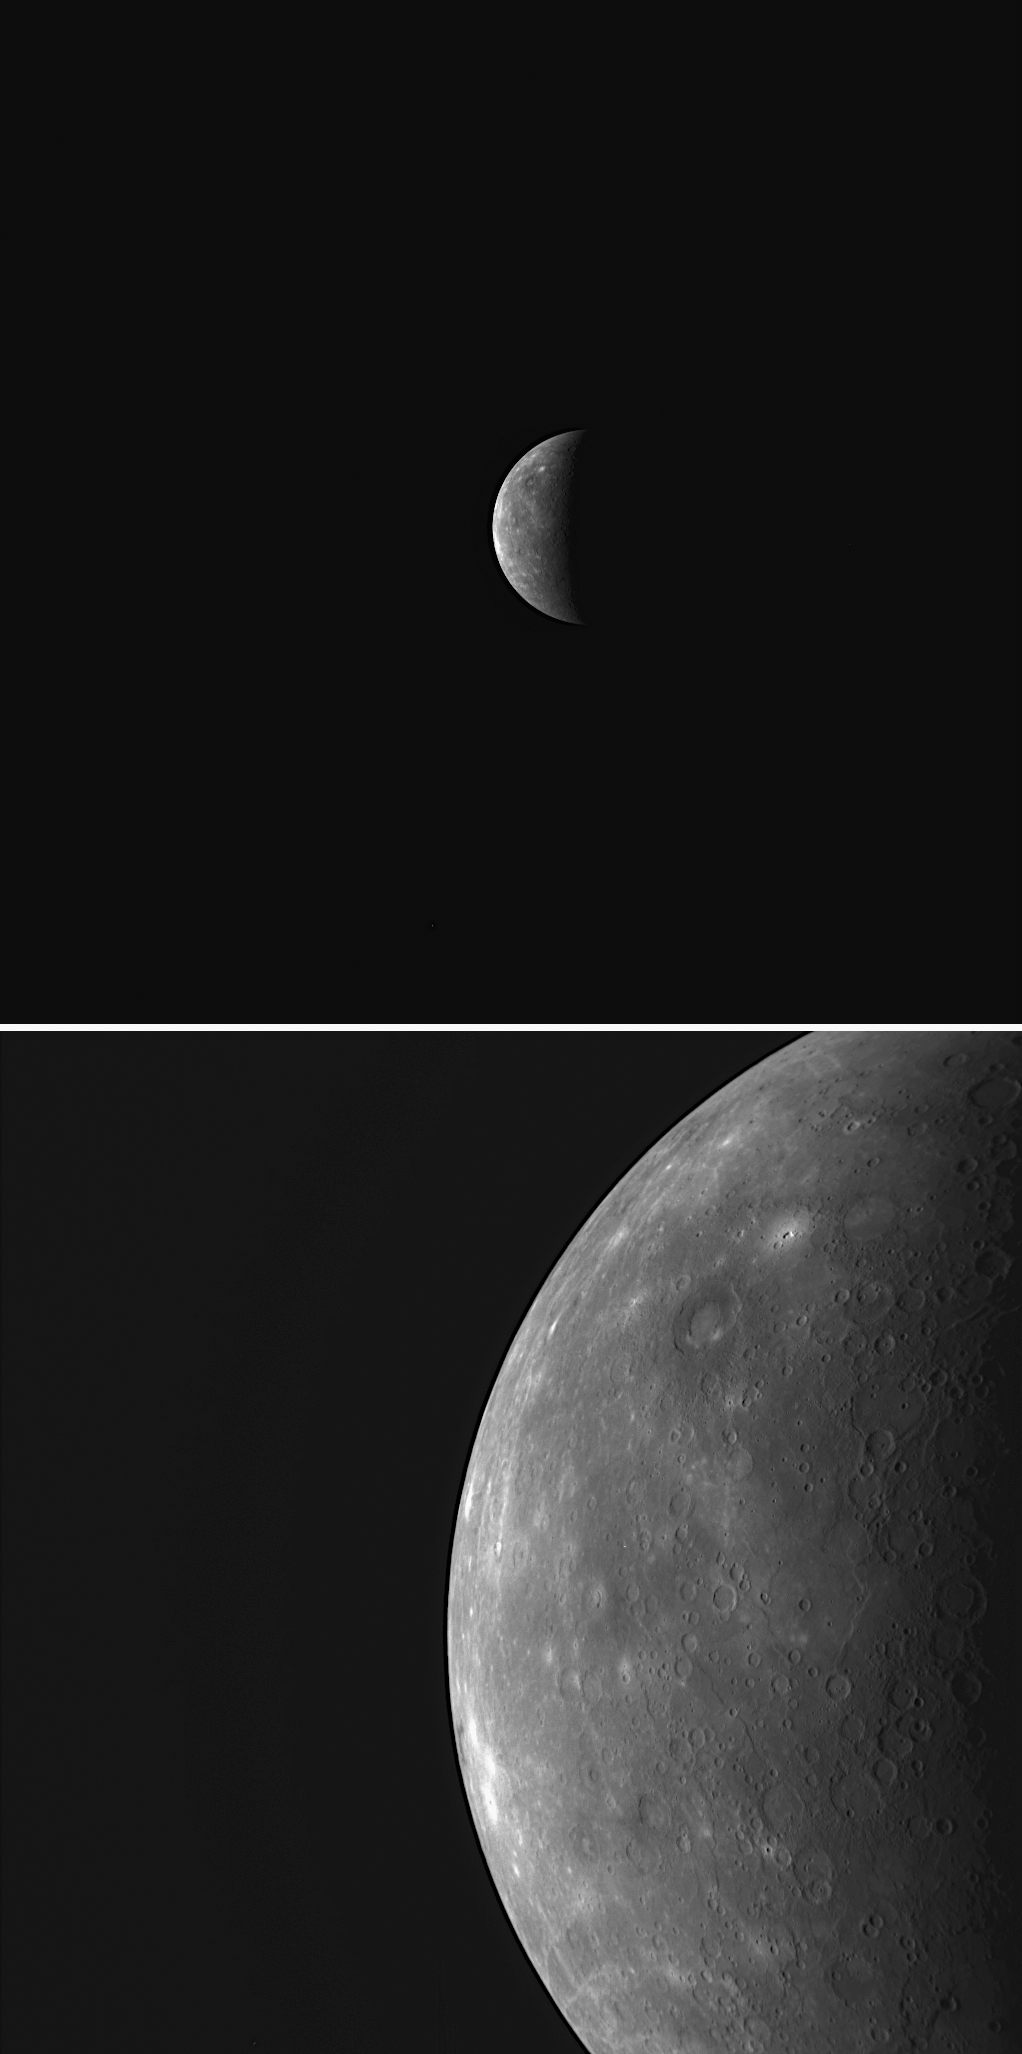

Capturing Mercury through MESSENGER’s Dual Cameras

MESSENGER captured these two images of an approaching Mercury just 41 seconds apart. The top image was taken by the WAC, while the bottom image was acquired by the NAC. The dual cameras provide complementary imaging data sets, both valuable for understanding the nature of Mercury’s surface. The NAC is higher in resolution than the WAC by a factor of seven and is used to see the details of geologic features. Examples of such geologic features newly discovered in NAC images returned from Mercury flyby 3 include troughs on the floor of a large basin, a pit-floor crater, and an irregularly shaped bright depression. The WAC is equipped with eleven narrow-band color filters, which can be used to createenhanced-color images that highlight differences in the composition ofrocks on Mercury’s surface. Enhanced-color images from the first two flybys have been used to map Mercury’s crust. Currently, MESSENGER Science Team members are preparing similar enhanced-color views from the WAC images obtained during Mercury flyby 3.

Date Acquired: September 29, 2009
Image Mission Elapsed Time (MET): 162709161, 162709202
Instrument: Narrow Angle Camera (NAC) and Wide Angle Camera (WAC) of the Mercury Dual Imaging System (MDIS)
Resolution: Top WAC image: 24.5 kilometers/pixel (15.2 miles/pixel). Bottom NAC image: 3.5 kilometers/pixel (2.2 miles/pixel).
Scale: Mercury’s diameter is 4880 kilometers (3030 miles)
Spacecraft Altitude: 137,000 kilometers (85,000 miles)

These images are from MESSENGER, a NASA Discovery mission to conduct the first orbital study of the innermost planet, Mercury. For information regarding the use of images, see the MESSENGER image use policy.

Credit: NASA/Johns Hopkins University Applied Physics Laboratory/Carnegie Institution of Washington